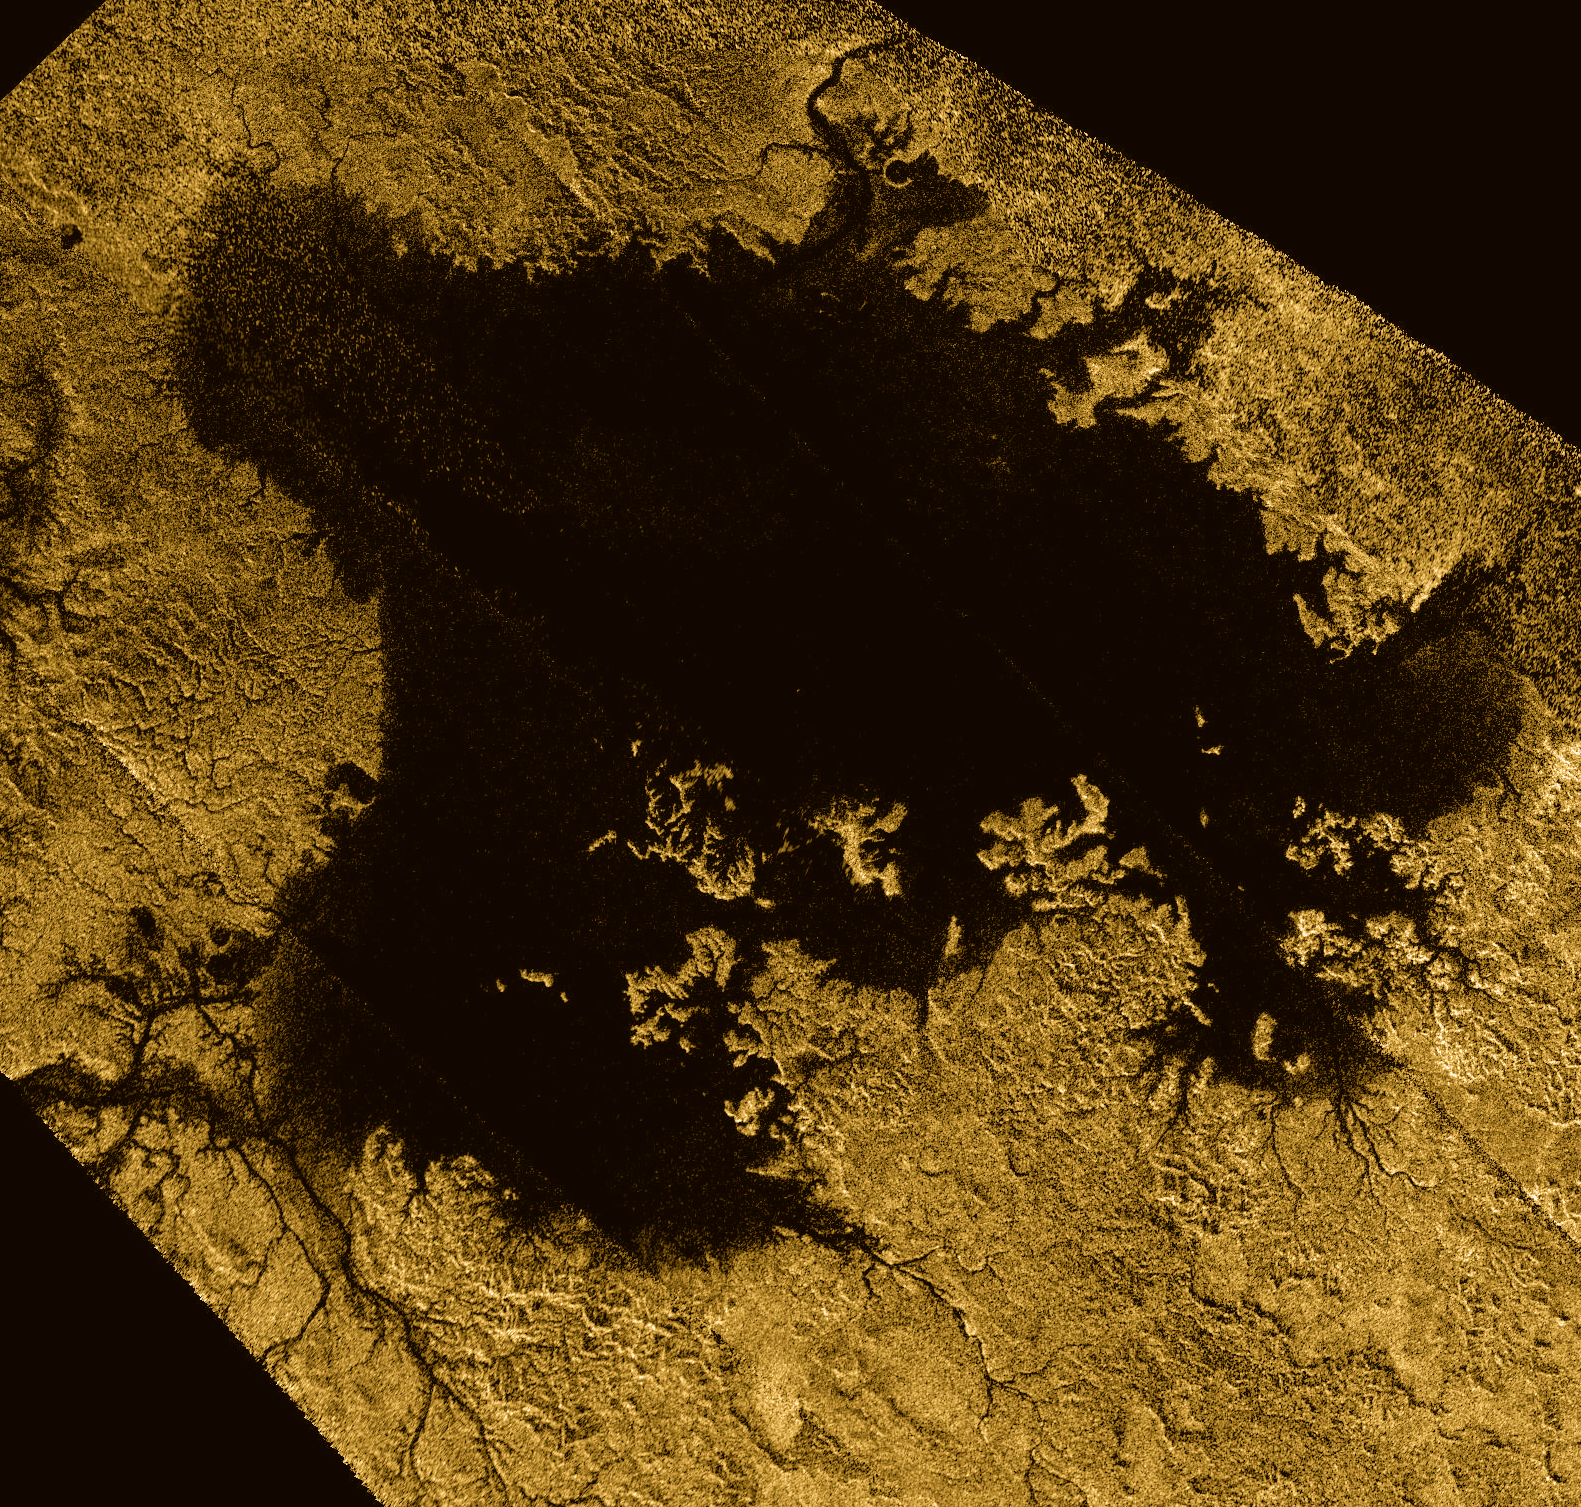

Vast Ligeia Mare in False Color

Ligeia Mare, shown here in a false-color image from NASA’s Cassini mission, is the second largest known body of liquid on Saturn’s moon Titan. It is filled with liquid hydrocarbons, such as ethane and methane, and is one of the many seas and lakes that bejewel Titan’s north polar region. Cassini has yet to observe waves on Ligeia Mare and will look again during its next encounter on May 23, 2013.

The image is a false-color mosaic of synthetic aperture radar images obtained by the Cassini spacecraft between February 2006 and April 2007. Dark areas (low radar return) are colored black while bright regions (high radar return) are colored yellow to white. In this color scheme, liquids, which are dark to the radar, end up appearing black and the solid surface of Titan, which appears bright to the radar, ends up appearing yellow.

Several alternate versions of this image are available: an alternate version in color where areas with noisy data have been artistically enhanced (Figure 1); a black-and-white version that includes data from multiple flybys but no artistic enhancements (Figure 2); and a black-and-white image using data only from Cassini’s flyby on Feb. 21, 2007 PST (Feb. 22 UTC), which was the base image for the mosaic (Figure 3).

The Cassini-Huygens mission is a cooperative project of NASA, the European Space Agency and the Italian Space Agency. NASA’s Jet Propulsion Laboratory, a division of the California Institute of Technology in Pasadena, manages the mission for NASA’s Science Mission Directorate, Washington, DC. The Cassini orbiter was designed, developed and assembled at JPL. The radar instrument was built by JPL and the Italian Space Agency, working with team members from the United States and several European countries.

Credit: NASA/JPL-Caltech/ASI/Cornell